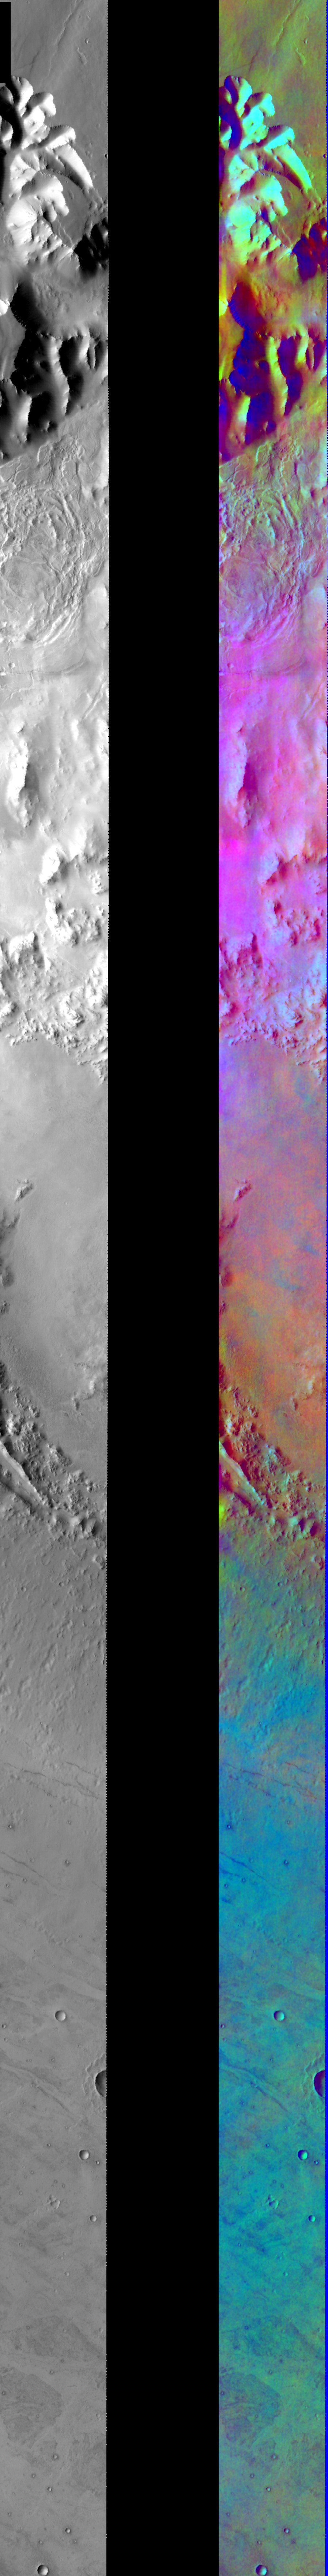

Atmospheric Effects in IR Color

Released August 3, 2004

This image shows two representations of the same infra-red image covering parts of Ius Chasma and Oudemans Crater. On the left is a grayscale image showing surface temperature, and on the right is a false-color composite made from 3 individual THEMIS bands. The false-color image is colorized using a technique called decorrelation stretch (DCS), which emphasizes the spectral differences between the bands to highlight compositional variations.

This image is dominated by atmospheric effects. The pink/magenta colors inside the canyon show areas with a large amount of atmospheric dust. In the bottom half of the image, the patchy blue/cyan colors indicate the presence of water ice clouds out on the plains. Water ice clouds and high amounts of dust do not generally occur at the same place and time on Mars because the dust absorbs sunlight and heats the atmosphere. The more dust that is present, the warmer the atmosphere becomes, sublimating the water ice into water vapor and dissipating any clouds.

Image information: IR instrument. Latitude -8.2, Longitude 267.9 East (92.1.West). 100 meter/pixel resolution.

Note: this THEMIS visual image has not been radiometrically nor geometrically calibrated for this preliminary release. An empirical correction has been performed to remove instrumental effects. A linear shift has been applied in the cross-track and down-track direction to approximate spacecraft and planetary motion. Fully calibrated and geometrically projected images will be released through the Planetary Data System in accordance with Project policies at a later time.

NASA’s Jet Propulsion Laboratory manages the 2001 Mars Odyssey mission for NASA’s Office of Space Science, Washington, D.C. The Thermal Emission Imaging System (THEMIS) was developed by Arizona State University, Tempe, in collaboration with Raytheon Santa Barbara Remote Sensing. The THEMIS investigation is led by Dr. Philip Christensen at Arizona State University. Lockheed Martin Astronautics, Denver, is the prime contractor for the Odyssey project, and developed and built the orbiter. Mission operations are conducted jointly from Lockheed Martin and from JPL, a division of the California Institute of Technology in Pasadena.

Credit: NASA/JPL/Arizona State University